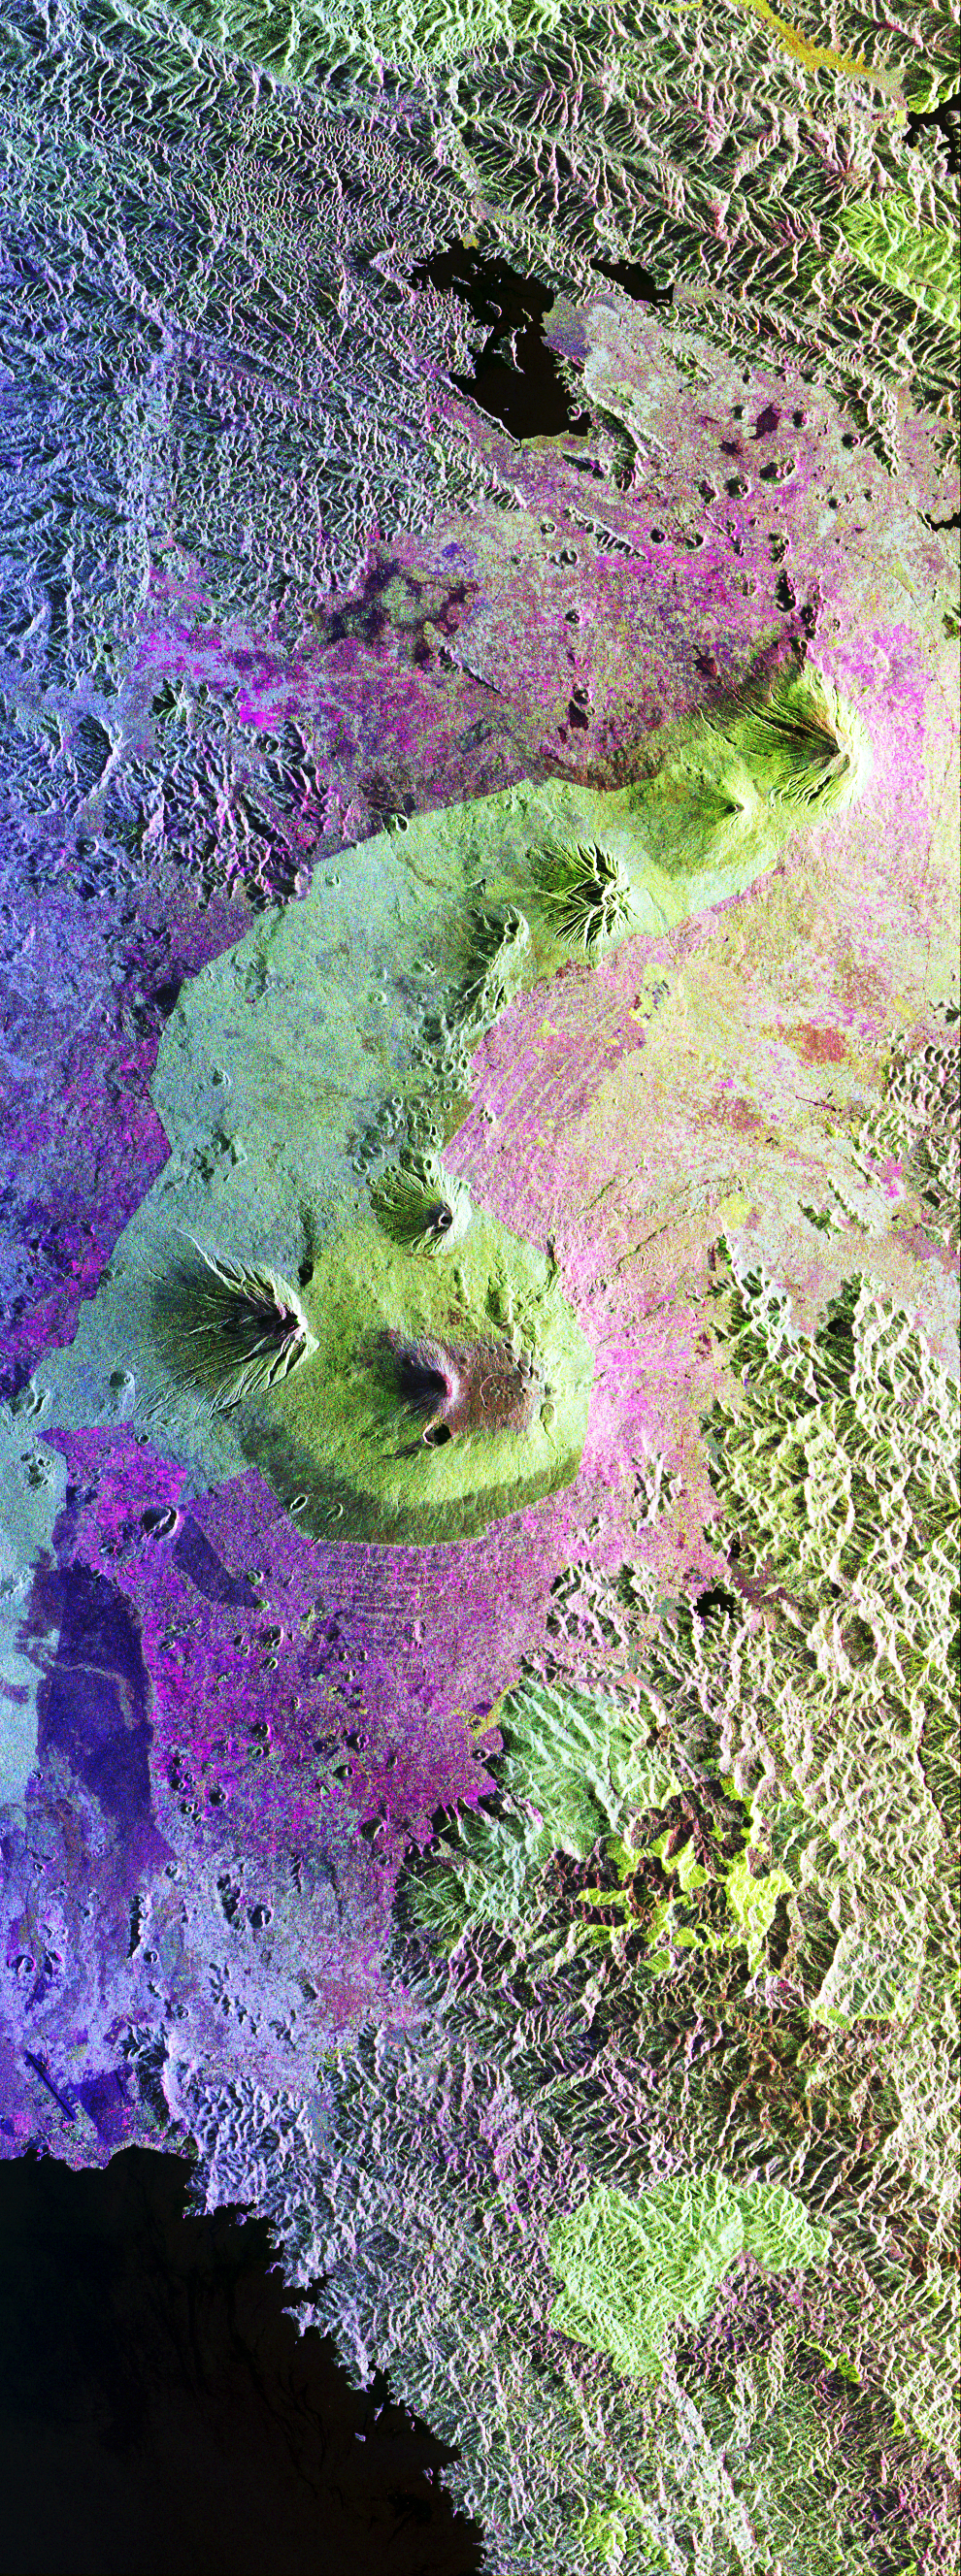

Space Radar Image of Central African Gorilla Habitat

This is a false-color radar image of Central Africa, showing the Virunga Volcano chain along the borders of Rwanda, Zaire and Uganda. This area is home to the endangered mountain gorillas.

This C-band L-band image was acquired on April 12, 1994, on orbit 58 of space shuttle Endeavour by the Spaceborne Imaging Radar-C/X-band Synthetic Aperture Radar (SIR-C/X-SAR). The area is centered at about 1.75 degrees south latitude and 29.5 degrees east longitude. The image covers an area 58 kilometers by 178 kilometers (48 miles by 178 miles). The false-color composite is created by displaying the L-band HH return in red, the L-band HV return in green and the C-band HH return in blue. The dark area in the bottom of the image is Lake Kivu, which forms the border between Zaire (to the left) and Rwanda (to the right). The airport at Goma, Zaire is shown as a dark line just above the lake in the bottom left corner of the image. Volcanic flows from the 1977 eruption of Mt. Nyiragongo are shown just north of the airport. Mt. Nyiragongo is not visible in this image because it is located just to the left of the image swath. Very fluid lava flows from the 1977 eruption killed 70 people.

Mt. Nyiragongo is currently erupting (August 1994) and will be a target of observation during the second flight of SIR-C/X-SAR. The large volcano in the center of the image is Mt. Karisimbi (4,500 meters or 14,800 feet). This radar image highlights subtle differences in the vegetation and volcanic flows of the region. The faint lines shown in the purple regions are believed to be the result of agriculture terracing by the people who live in the region. The vegetation types are an important factor in the habitat of the endangered mountain gorillas.

Researchers at Rutgers University in New Jersey and the Dian Fossey Gorilla Fund in London will use this data to produce vegetation maps of the area to aid in their study of the remaining 650 gorillas in the region.

SIR-C was developed by NASA’s Jet Propulsion Laboratory. X-SAR was developed by the Dornier and Alenia Spazio companies for the German space agency, Deutsche Agentur fuer Raumfahrtangelegenheiten (DARA), and the Italian space agency, Agenzia Spaziale Italiana (ASI), with the Deutsche Forschungsanstalt fuer Luft und Raumfahrt e.v. (DLR), the major partner in science, operations and data processing of X-SAR.

Credit: NASA/JPL-Caltech